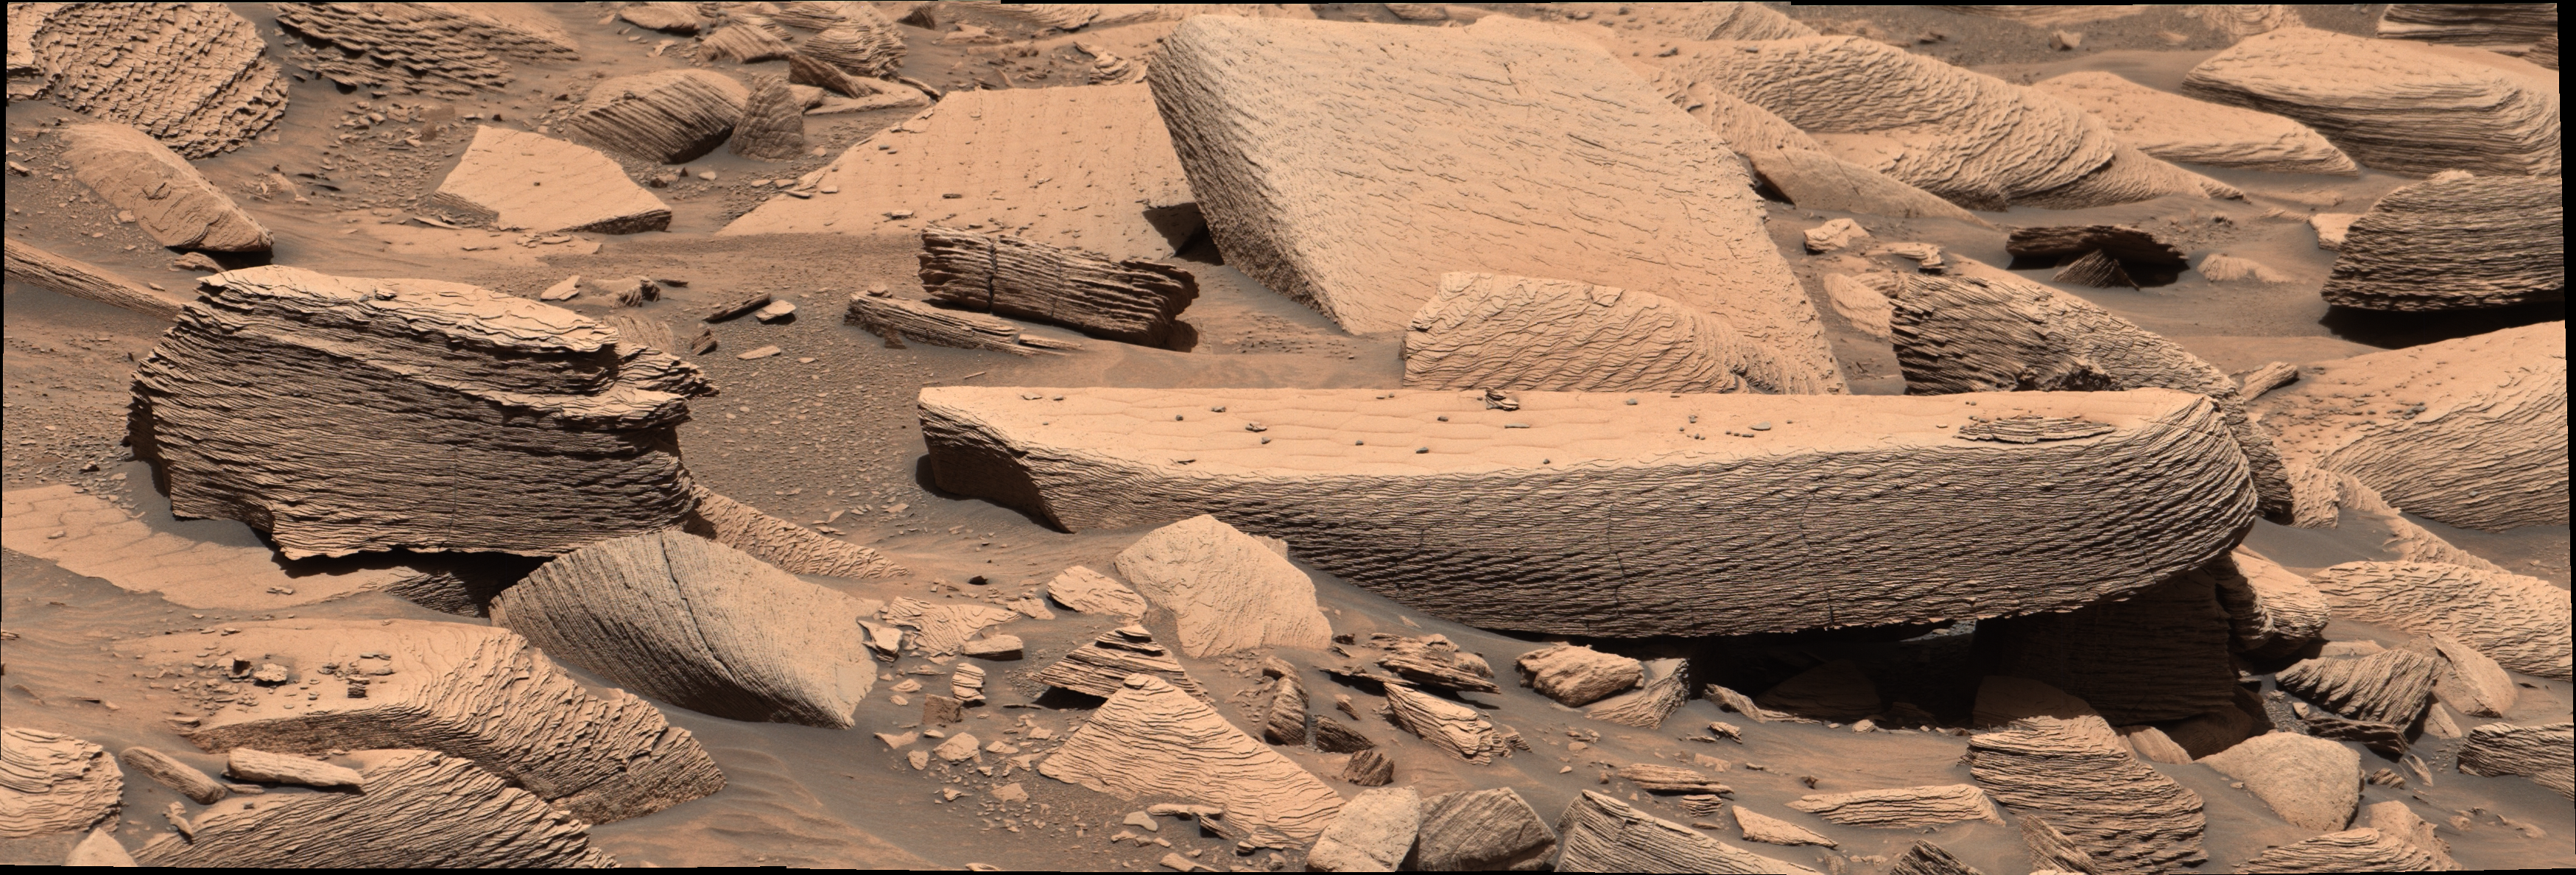

Curiosity Finds Evidence of an Ancient Sandstorm

Billions of years ago, an hours-long Martian sandstorm blew so intensely that sand ripples began to climb upon one another as they moved across the surface. These layers of sediment eventually hardened into the multilayered rocks seen in this image, which was taken by NASA’s Curiosity rover on Dec. 12, 2024, the 4,391st Martian day, or sol, of the mission.

Scientists believe this is the first evidence of climbing wind ripple strata on the Red Planet. Spotted at a location nicknamed “Jawbone Canyon,” these rocks are a rare time capsule preserving a dramatic wind event early in Martian history. A paper detailing the discovery was featured on the cover of the journal Geology on July 1, 2026.

Credit: NASA/JPL-Caltech/MSSS